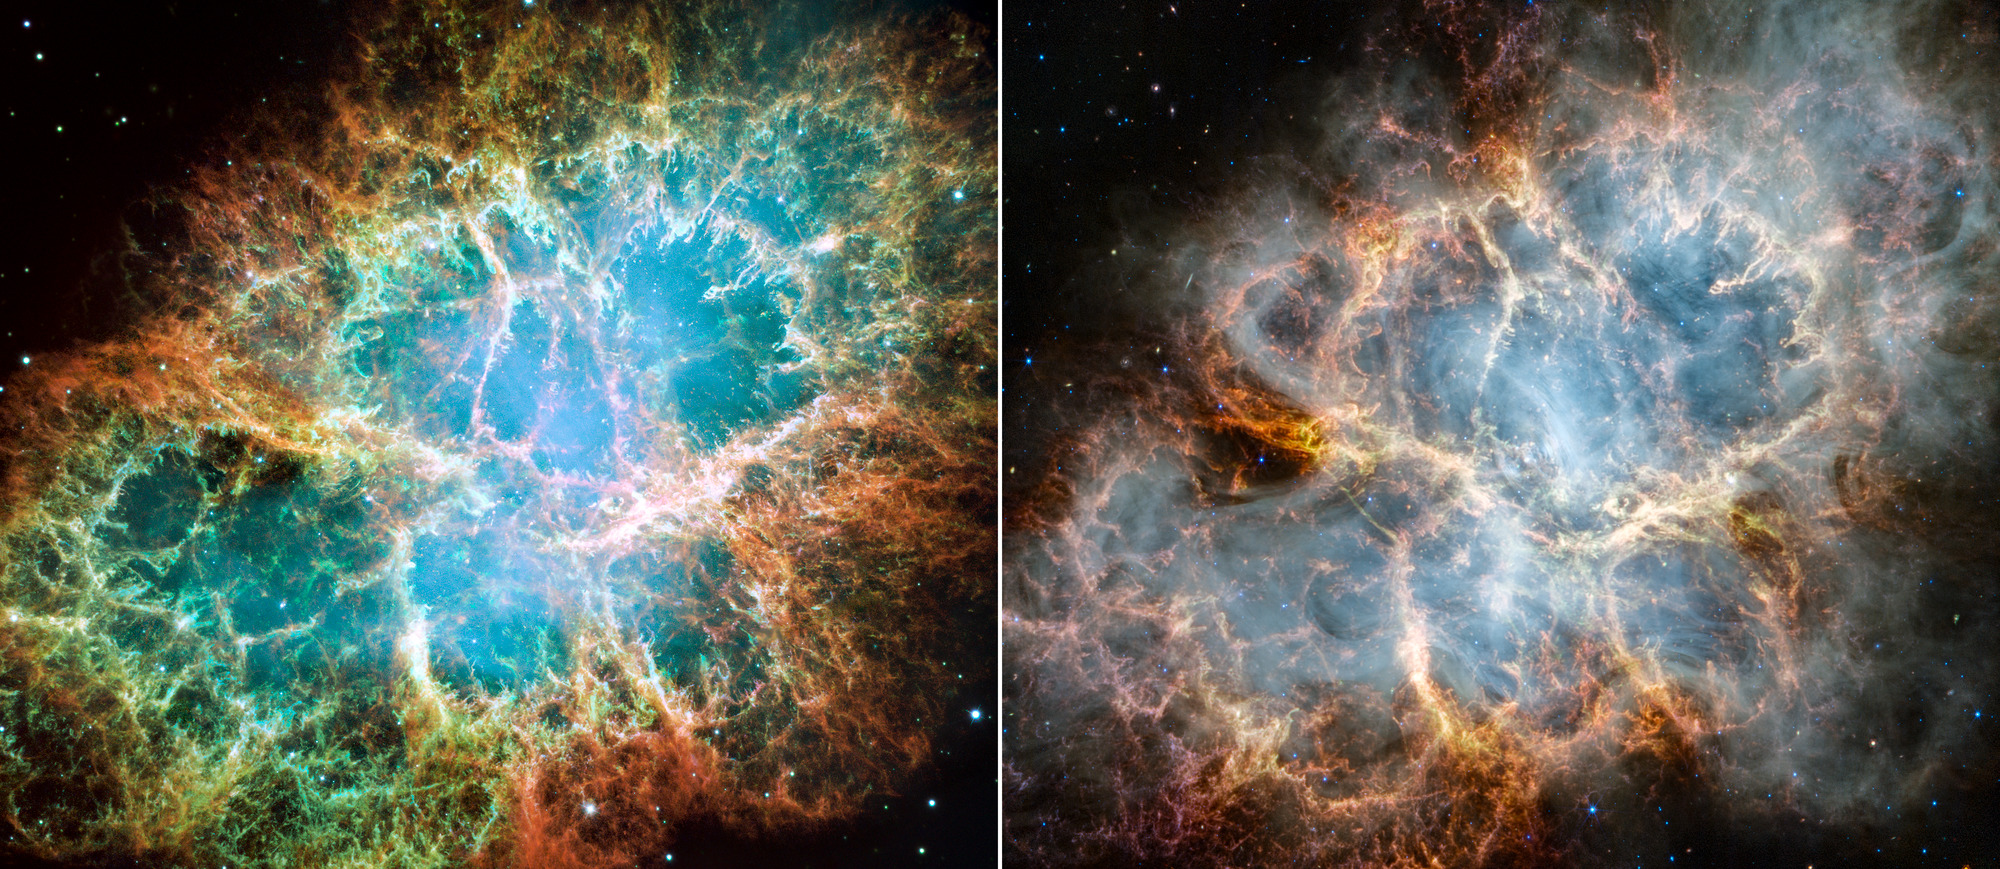

Crab Nebula (Webb and Hubble Comparison)

A side-by-side comparison of the Crab Nebula as seen by the Hubble Space Telescope in optical light (left) and the James Webb Space Telescope in infrared light (right). The Hubble image was released in 2005, while astronomers have recently used Webb’s NIRCam (Near-Infrared Camera) and MIRI (Mid-Infrared Instrument) to reveal new details of the Crab Nebula.

In the Hubble image, orange filaments consisting mostly of hydrogen form a crisp, cage-like exterior shell. Blue mottled filaments toward the outer part of the Crab contain neutral oxygen, while singly-ionized sulfur and doubly-ionized sulfur form fluffy red and green material. The bright glow in the interior’s center highlights the nebula’s pulsar, a rapidly rotating neutron star.

Similar to the Hubble optical image, Webb’s infrared capabilities show the supernova remnant’s crisp, cage-like structure of fluffy red-orange filaments of gas that trace doubly ionized sulfur. Among the remnant’s interior, yellow-white and green fluffy ridges form large-scale loop-like structures, which represent areas where dust particles reside. The central area within is comprised of translucent, milky material. This white material is synchrotron radiation, which is emitted across the electromagnetic spectrum but becomes particularly vibrant thanks to Webb’s sensitivity and spatial resolution. It is generated by particles accelerated to extremely high speeds as they wind around magnetic field lines. In the center of this ring-like structure is a bright white dot: the nebula’s pulsar. Note how certain gas filaments are bluer in color. These areas contain singly ionized iron.

By studying Webb data and consulting previous observations of the remnant taken by other telescopes, like Hubble, astronomers can improve their understanding of the Crab Nebula as well as broaden their knowledge on the life and death of stars.

Hubble Image: NASA, ESA, J. Hester, A. Loll (Arizona State University); Webb Image: NASA, ESA, CSA, STScI, T. Temim (Princeton University).

Credit: Image: NASA, ESA, CSA, STScI, Jeff Hester (ASU), Allison Loll (ASU), Tea Temim (Princeton University)